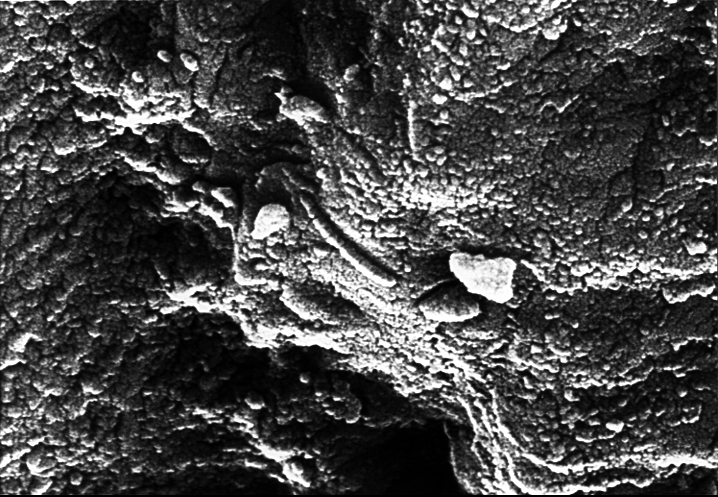

Mars Life? – Microscopic Tube-like Structures

This high-resolution scanning electron microscope image shows an unusual tube-like structural form that is less than 1/100th the width of a human hair in size found in meteorite ALH84001, a meteorite believed to be of Martian origin. Although this structure is not part of the research published in the Aug. 16 issue of the journal Science, it is located in a similar carbonate glob in the meteorite. This structure will be the subject of future investigations that could confirm whether or not it is fossil evidence of primitive life on Mars 3.6 billion years ago.

A NASA research team of scientists at the Johnson Space Center and at Stanford University has found evidence that strongly suggests primitive life may have existed on Mars more than 3.6 billion years ago. The NASA-funded team found the first organic molecules thought to be of Martian origin; several mineral features characteristic of biological activity; and possible microscopic fossils of primitive, bacteria-like organisms inside of an ancient Martian rock that fell to Earth as a meteorite. This array of indirect evidence of past life will be reported in the Aug. 16 issue of the journal Science, presenting the investigation to the scientific community at large to reach a future consensus that will either confirm or deny the team’s conclusion.

Credit: NASA/JSC/Stanford University